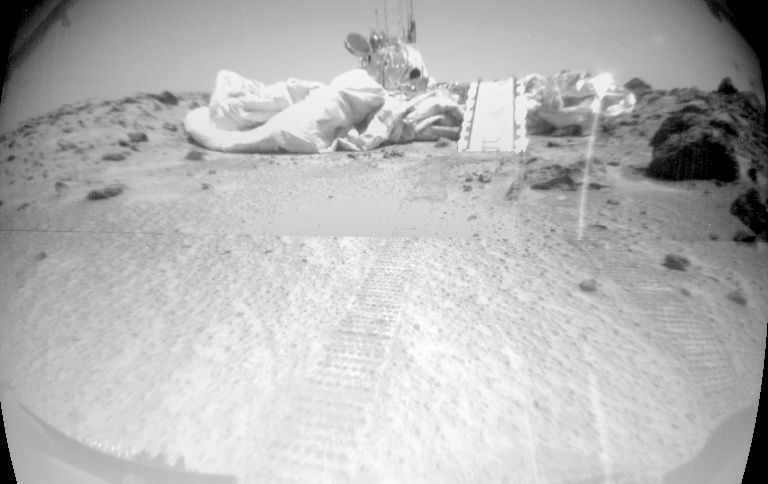

Sojourner’s Success Image

Taken from Sojourner’s forward camera, this image features a rover’s-eye view of the Sagan Memorial Station. Areas of billowing airbags can be seen surrounding the lander, and the rear deployment ramp is seen at center. The rock Barnacle Bill is just to the right of the ramp, and Sojourner’s tracks are shown leading away from the spacecraft. The lander’s high-gain antenna is at the left of the lander’s main electronics array, appearing as a small grey disc.

Mars Pathfinder is the second in NASA’s Discovery program of low-cost spacecraft with highly focused science goals. The Jet Propulsion Laboratory, Pasadena, CA, developed and manages the Mars Pathfinder mission for NASA’s Office of Space Science, Washington, D.C. JPL is an operating division of the California Institute of Technology (Caltech). The Imager for Mars Pathfinder (IMP) was developed by the University of Arizona Lunar and Planetary Laboratory under contract to JPL. Peter Smith is the Principal Investigator.

Credit: NASA/JPL